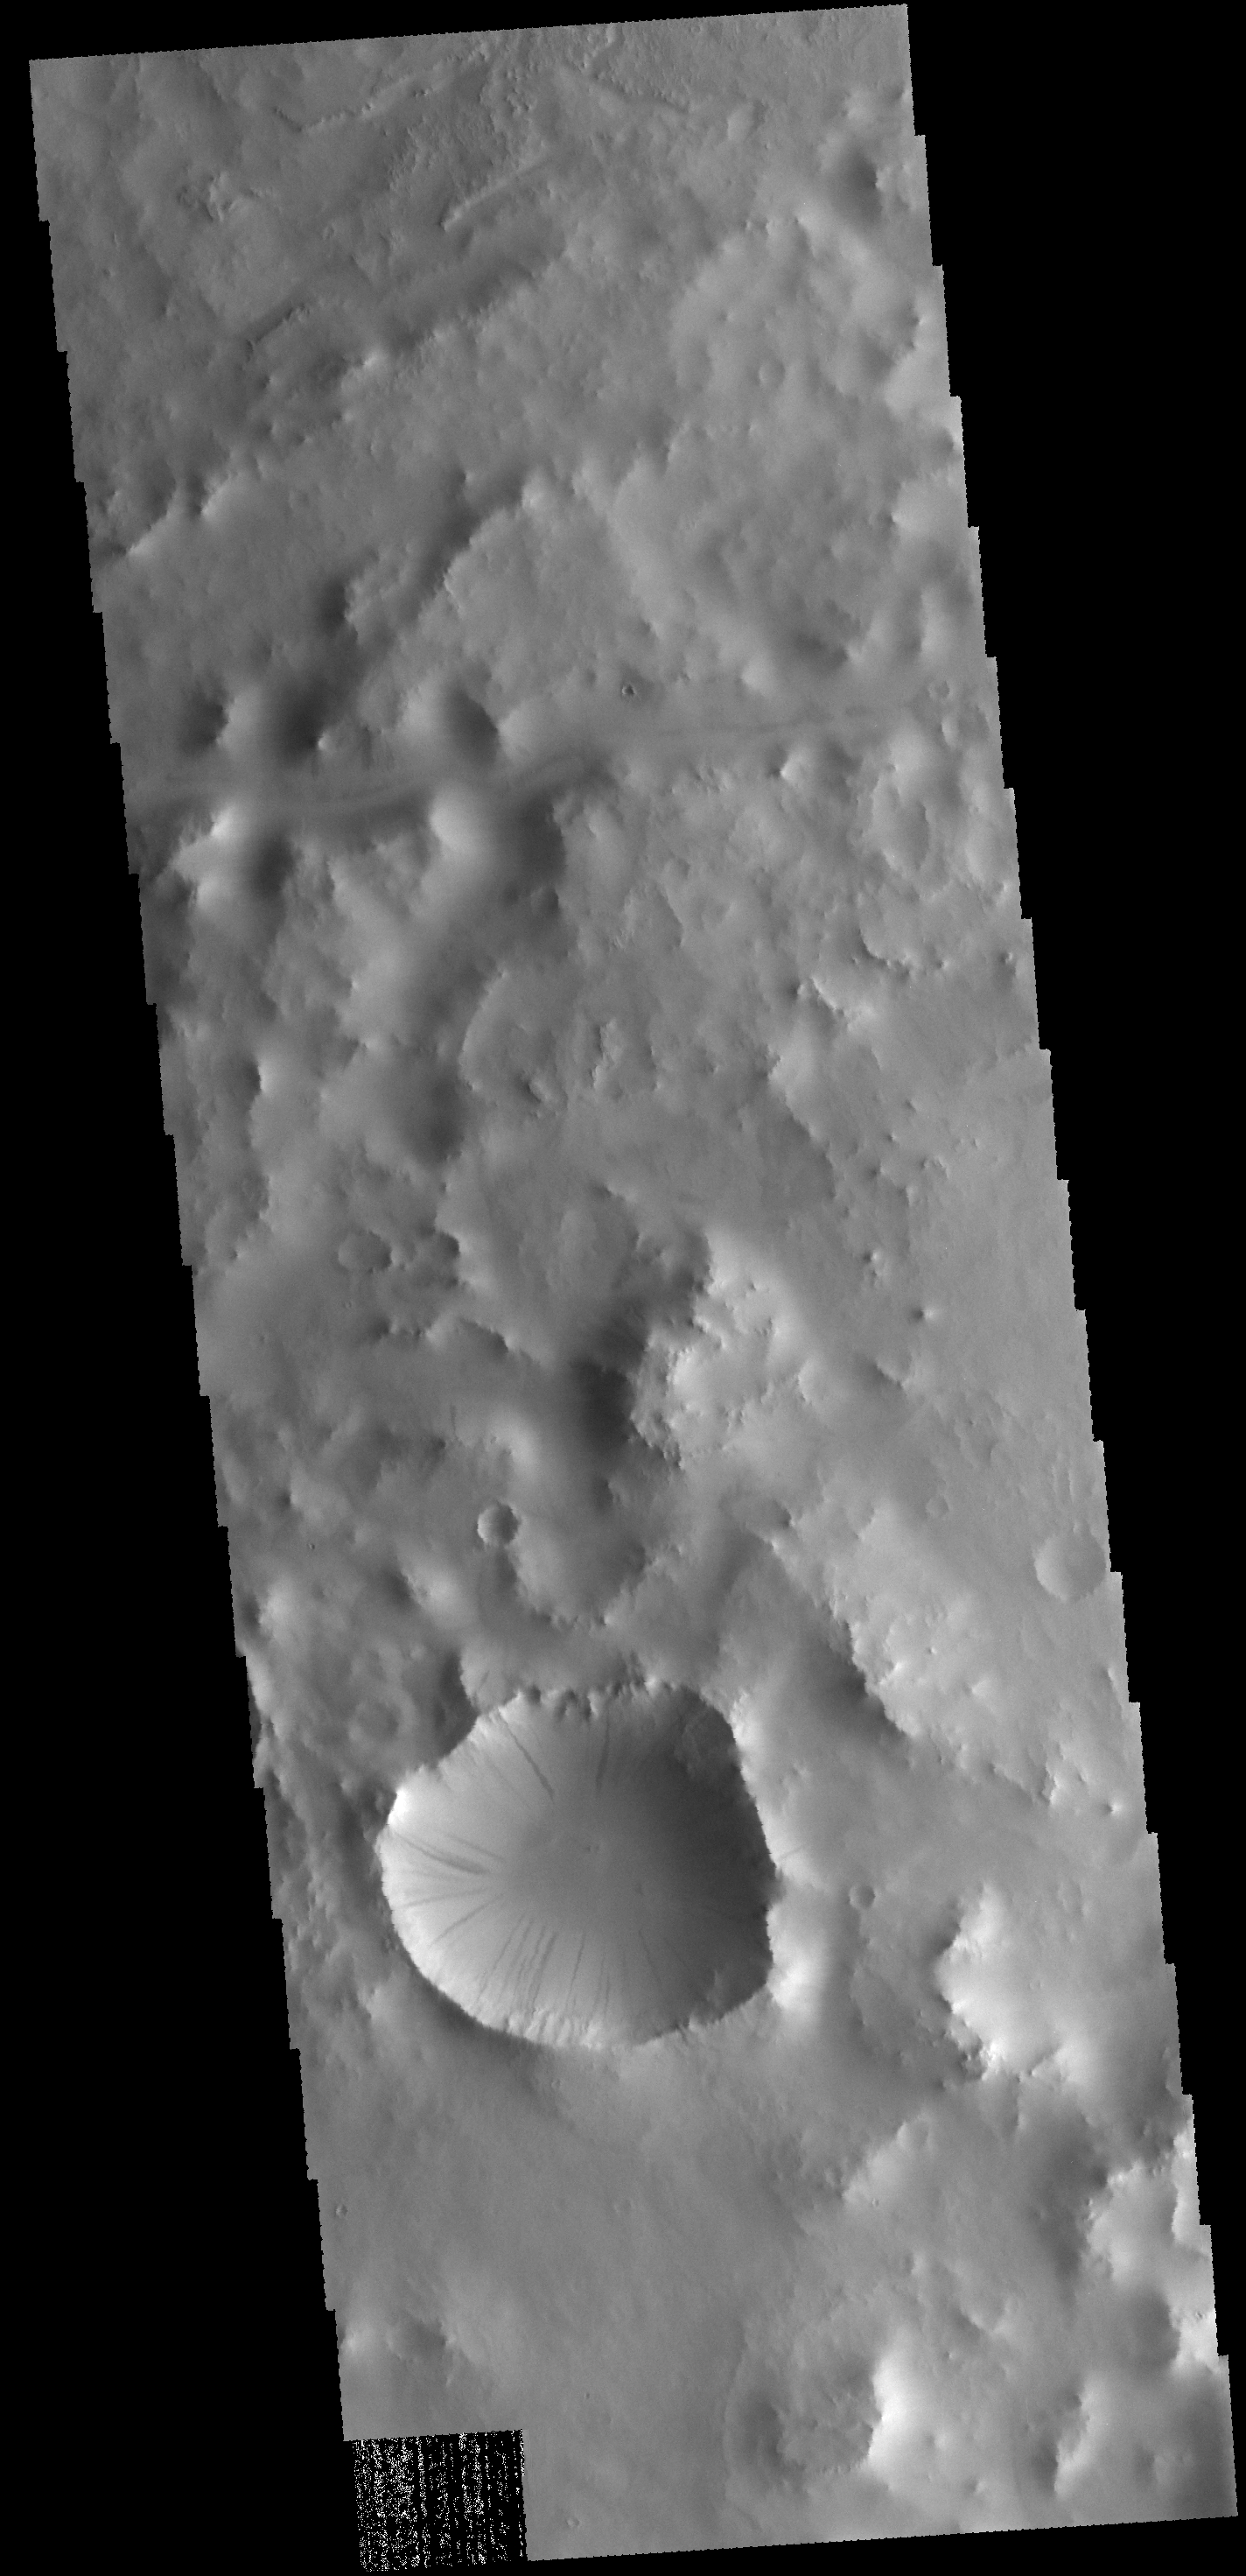

Dark Slope Streaks

Today’s VIS image shows dark slope streaks in an unnamed crater in Terra Sabaea. These features are believed to be formed by material moving downslope, removing the dust cover and revealing darker material.

Credit: NASA/JPL-Caltech/ASU